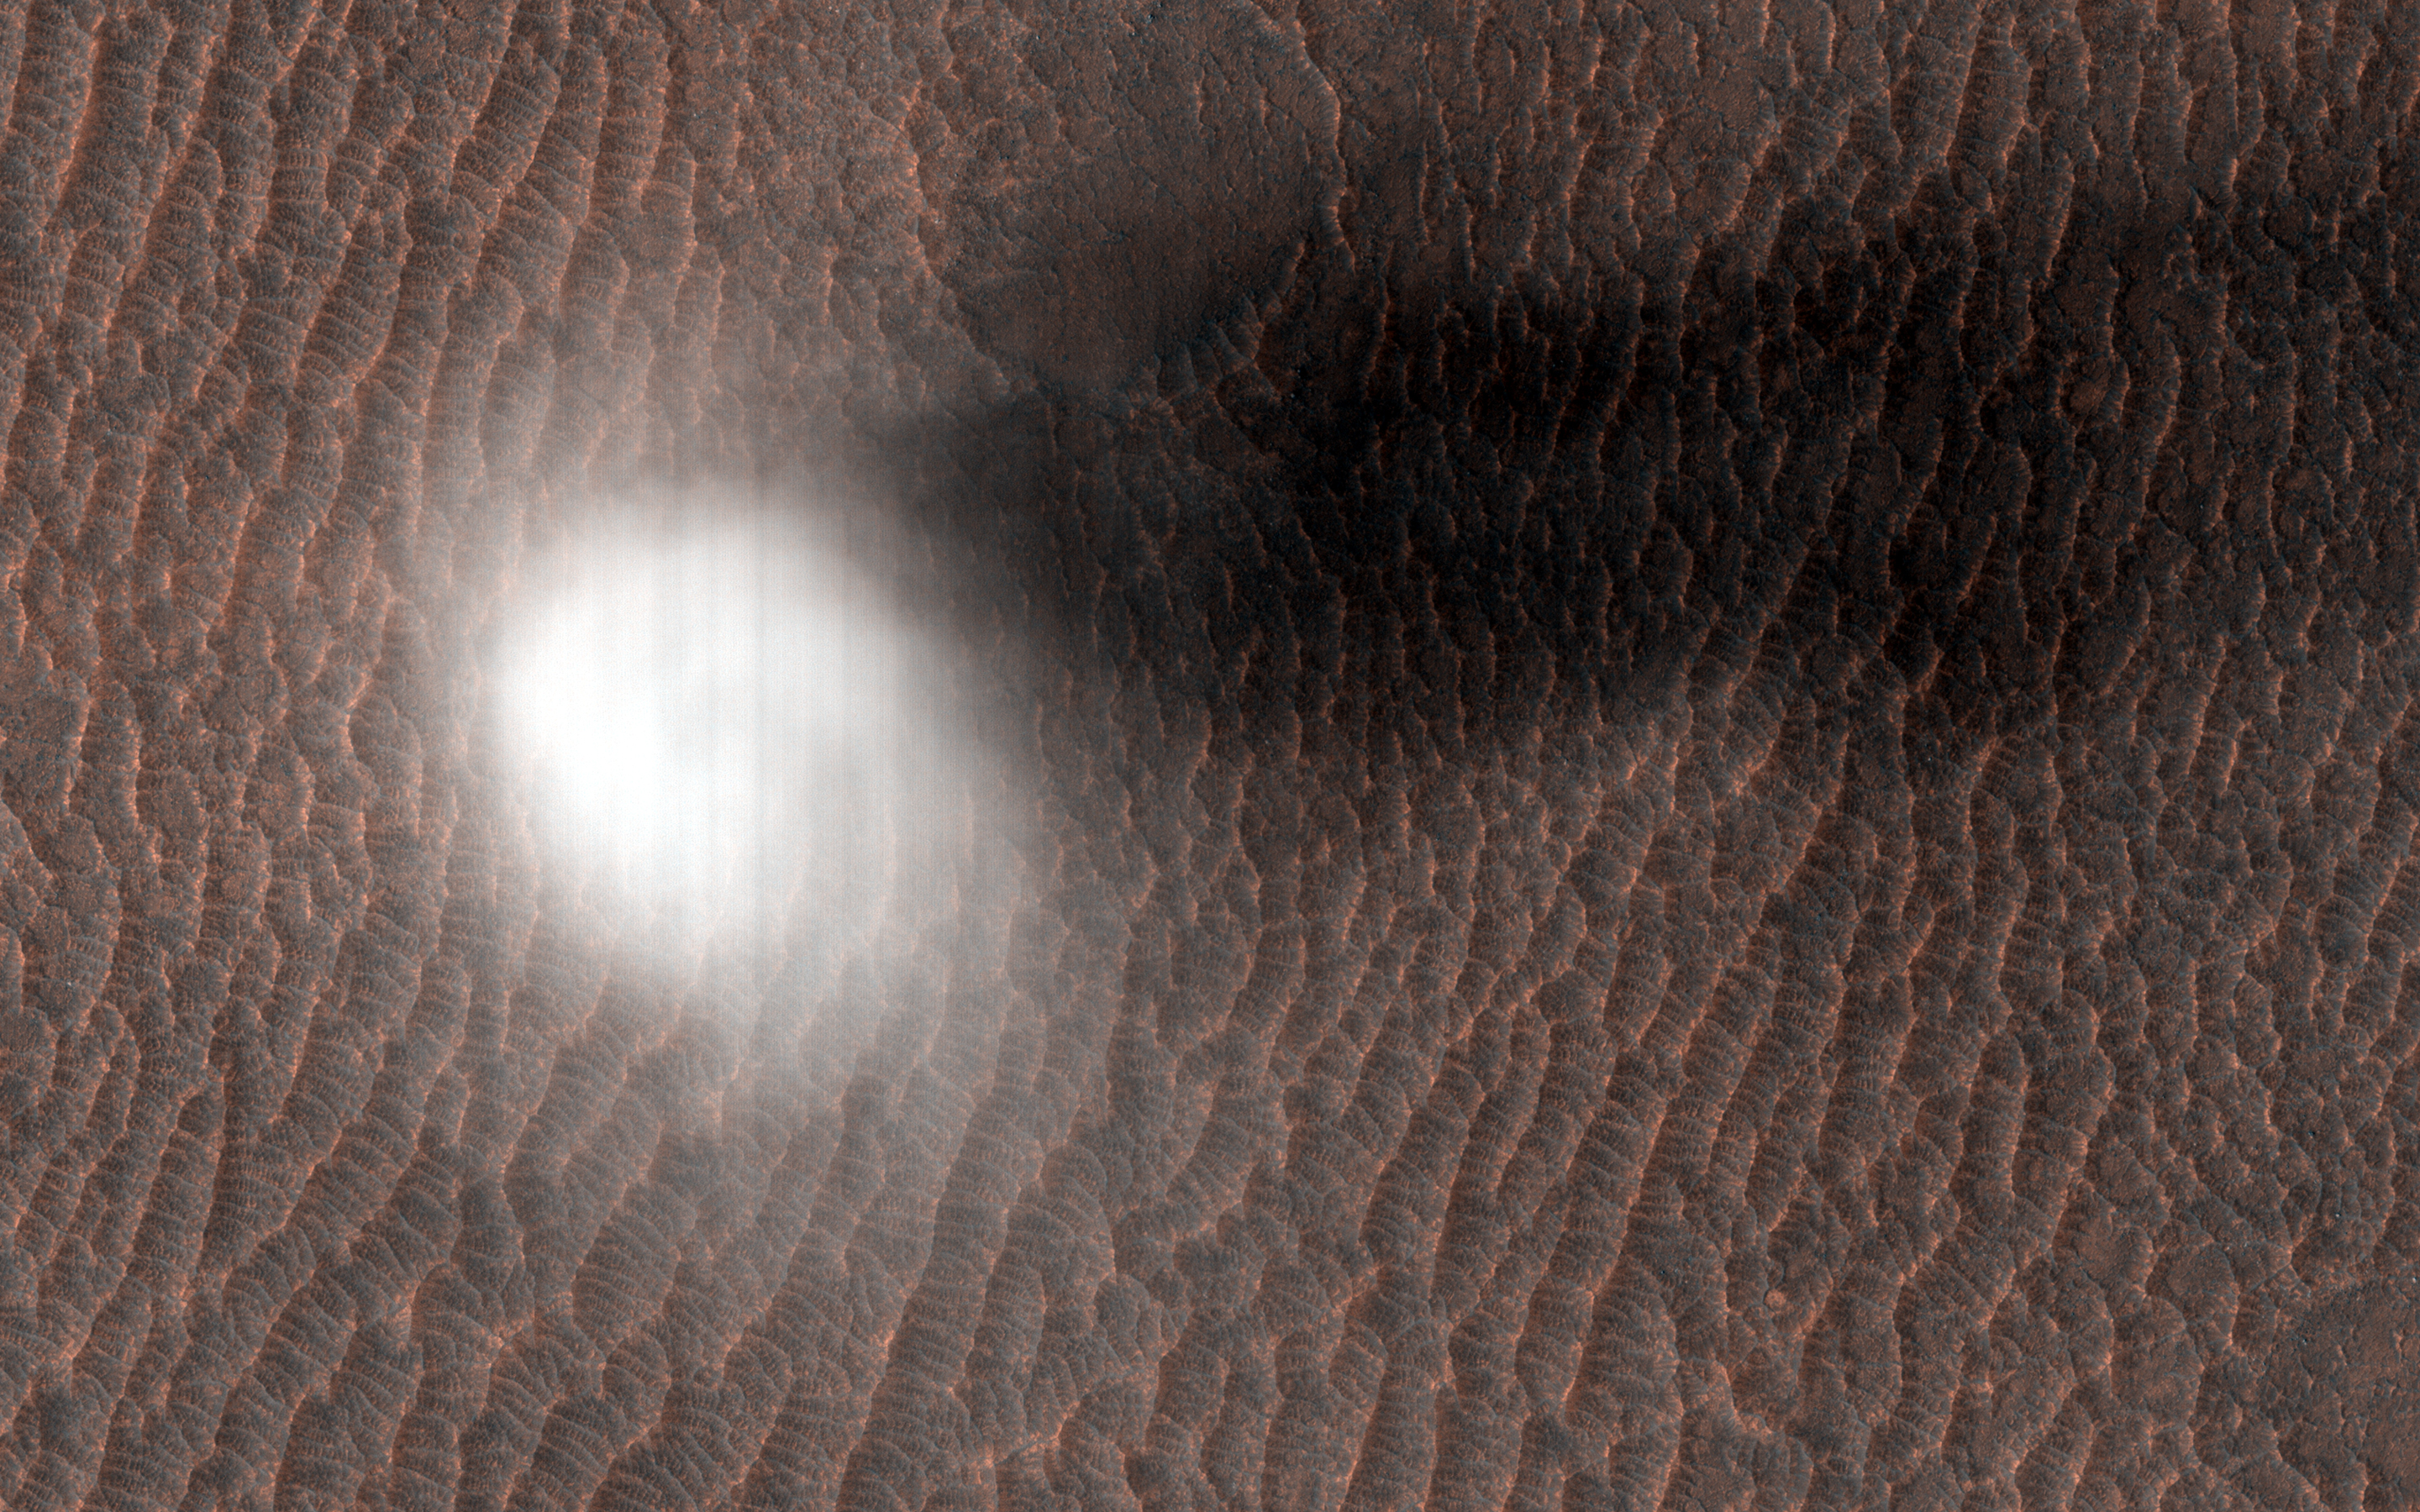

A Dust Devil is Born

Dust devils form by rising and rotating warm air pockets. Air near the soil surface can become heated by contact with the warmer ground during the day. The warm air is less dense and rises through the cooler air above it.

As additional air moves inward along the surface to replace the rising pocket, it begins to rotate driven by Coriolis forces, and forms a vortex of spinning air. When the incoming air rises into the column, its rotation picks up speed like a spinning ice skater bring their arms closer to their body. This faster moving air near the soil surface can cause sand grains to bounce and kick up dust which easily rises up into the growing vortex. In this way a dust devil is born.

The study of dust devils is important because they indicate atmospheric conditions such prevailing wind directions and speed. They also periodically cleanse the surface of the dust that gradually settles from the atmosphere. This is something that can be extremely helpful to robotic missions like InSight and Curiosity to keep their solar panels from getting too dusty.

The map is projected here at a scale of 25 centimeters (9.8 inches) per pixel. (The original image scale is 26.5 centimeters [10.4 inches] per pixel [with 1 x 1 binning]; objects on the order of 79 centimeters [31.1 inches] across are resolved.) North is up.

The University of Arizona, in Tucson, operates HiRISE, which was built by Ball Aerospace & Technologies Corp., in Boulder, Colorado. NASA’s Jet Propulsion Laboratory, a division of Caltech in Pasadena, California, manages the Mars Reconnaissance Orbiter Project for NASA’s Science Mission Directorate, Washington.

Credit: NASA/JPL-Caltech/University of Arizona